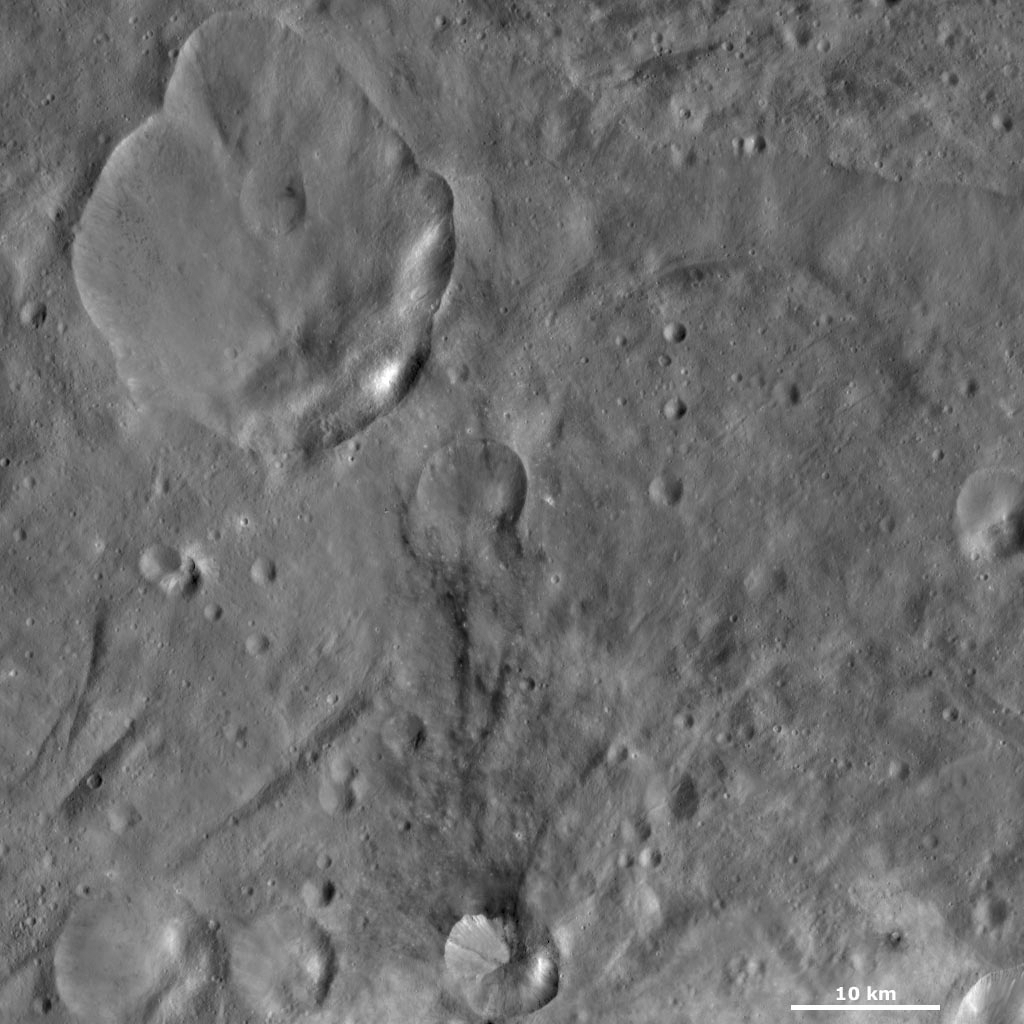

Urbinia and Sossia Craters

This Dawn Framing Camera (FC) image of Vesta shows Urbinia and Sossia craters. Urbinia is the large crater, which dominates the top left of the image, and Sossia is the small crater surrounded by dark material in the bottom of the image. Urbinia crater is a distinctive crater for many reasons: it has a fresh and very irregularly shaped rim; there is a younger, smaller crater near its center and there are patches of dark and bright material around its rim, which slump towards its center. The quadrangle in which Urbinia is located is named after it because of the individuality of the crater. Sossia crater is much smaller than Urbinia, Sossia is 8 kilometers (5 miles) in diameter and Urbinia is 24 kilometers (15 miles) in diameter. But, it is also an interesting crater because of the dark material associated with it.

This image is located in Vesta’s Urbinia quadrangle, in Vesta’s southern hemisphere. NASA’s Dawn spacecraft obtained this image with its framing camera on Oct. 13, 2011. This image was taken through the camera’s clear filter. The distance to the surface of Vesta is 700 kilometers (435 miles) and the image has a resolution of about 67 meters (220 feet) per pixel. This image was acquired during the HAMO (high-altitude mapping orbit) phase of the mission.

The Dawn mission to Vesta and Ceres is managed by NASA’s Jet Propulsion Laboratory, a division of the California Institute of Technology in Pasadena, for NASA’s Science Mission Directorate, Washington D.C. UCLA is responsible for overall Dawn mission science. The Dawn framing cameras have been developed and built under the leadership of the Max Planck Institute for Solar System Research, Katlenburg-Lindau, Germany, with significant contributions by DLR German Aerospace Center, Institute of Planetary Research, Berlin, and in coordination with the Institute of Computer and Communication Network Engineering, Braunschweig. The Framing Camera project is funded by the Max Planck Society, DLR, and NASA/JPL.

Credit: NASA/JPL-Caltech/UCLA/MPS/DLR/IDA